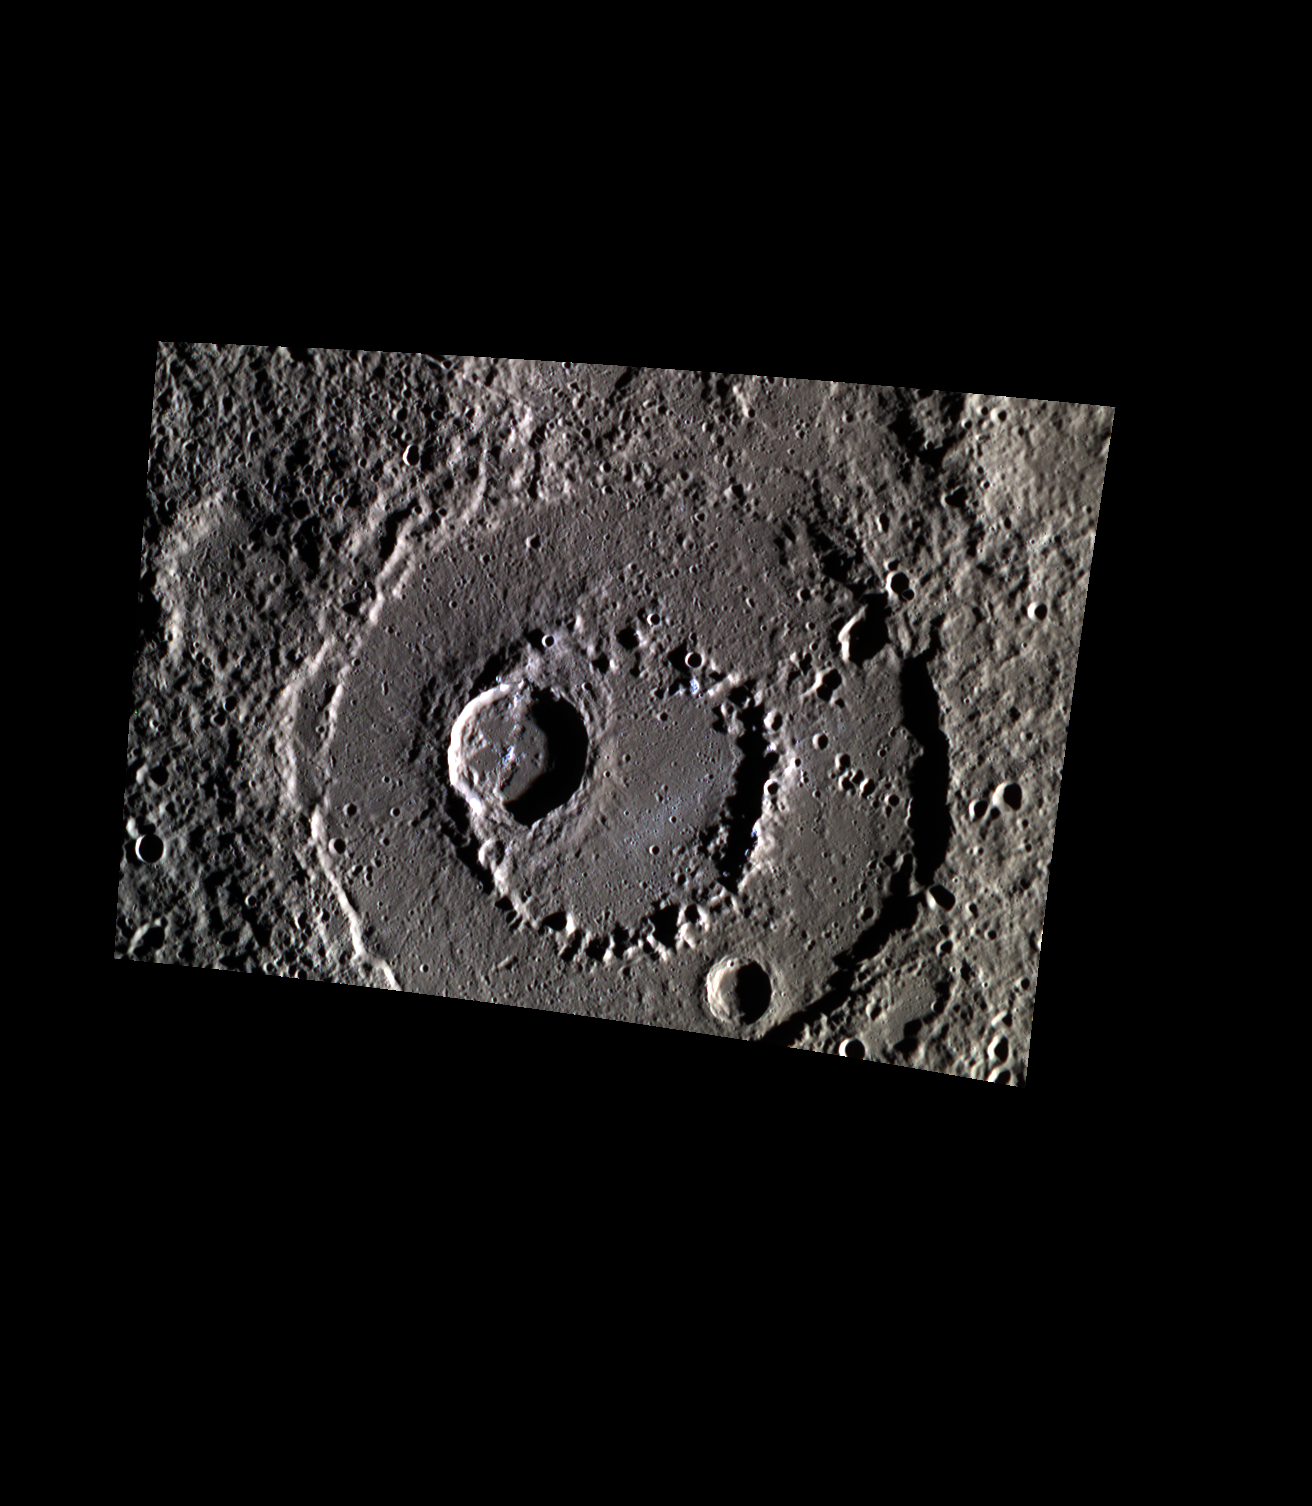

Hollow? Is It Me You’re Looking For?

Today’s image features a color view of the peak-ringed crater Aksakov. The inner ring of Aksakov is superimposed by another crater. Both the central peak of this smaller crater and one of the northeastern massifs of the inner peak ring have small areas of hollows.

Date acquired: January 20, 2015
Image Mission Elapsed Time (MET): 64086765, 64086724, 64086704
Image ID: 7831102, 7831098, 7831096
Instrument: Wide Angle Camera (WAC) of the Mercury Dual Imaging System (MDIS)
WAC filters: 9, 7, 6 (996, 748, 433 nanometers) in red, green, and blue
Center Latitude: 35.61°
Center Longitude: 280.9° E
Resolution: 255 meters/pixel
Scale: Aksakov crater is 173.6 km (108 mi.) in diameter.
Incidence Angle: 81.0°
Emission Angle: 20.8°
Phase Angle: 101.8°

The MESSENGER spacecraft is the first ever to orbit the planet Mercury, and the spacecraft’s seven scientific instruments and radio science investigation are unraveling the history and evolution of the Solar System’s innermost planet. During the first two years of orbital operations, MESSENGER acquired over 150,000 images and extensive other data sets. MESSENGER is capable of continuing orbital operations until early 2015.

For information regarding the use of images, see the MESSENGER image use policy.

Credit: NASA/Johns Hopkins University Applied Physics Laboratory/Carnegie Institution of Washington